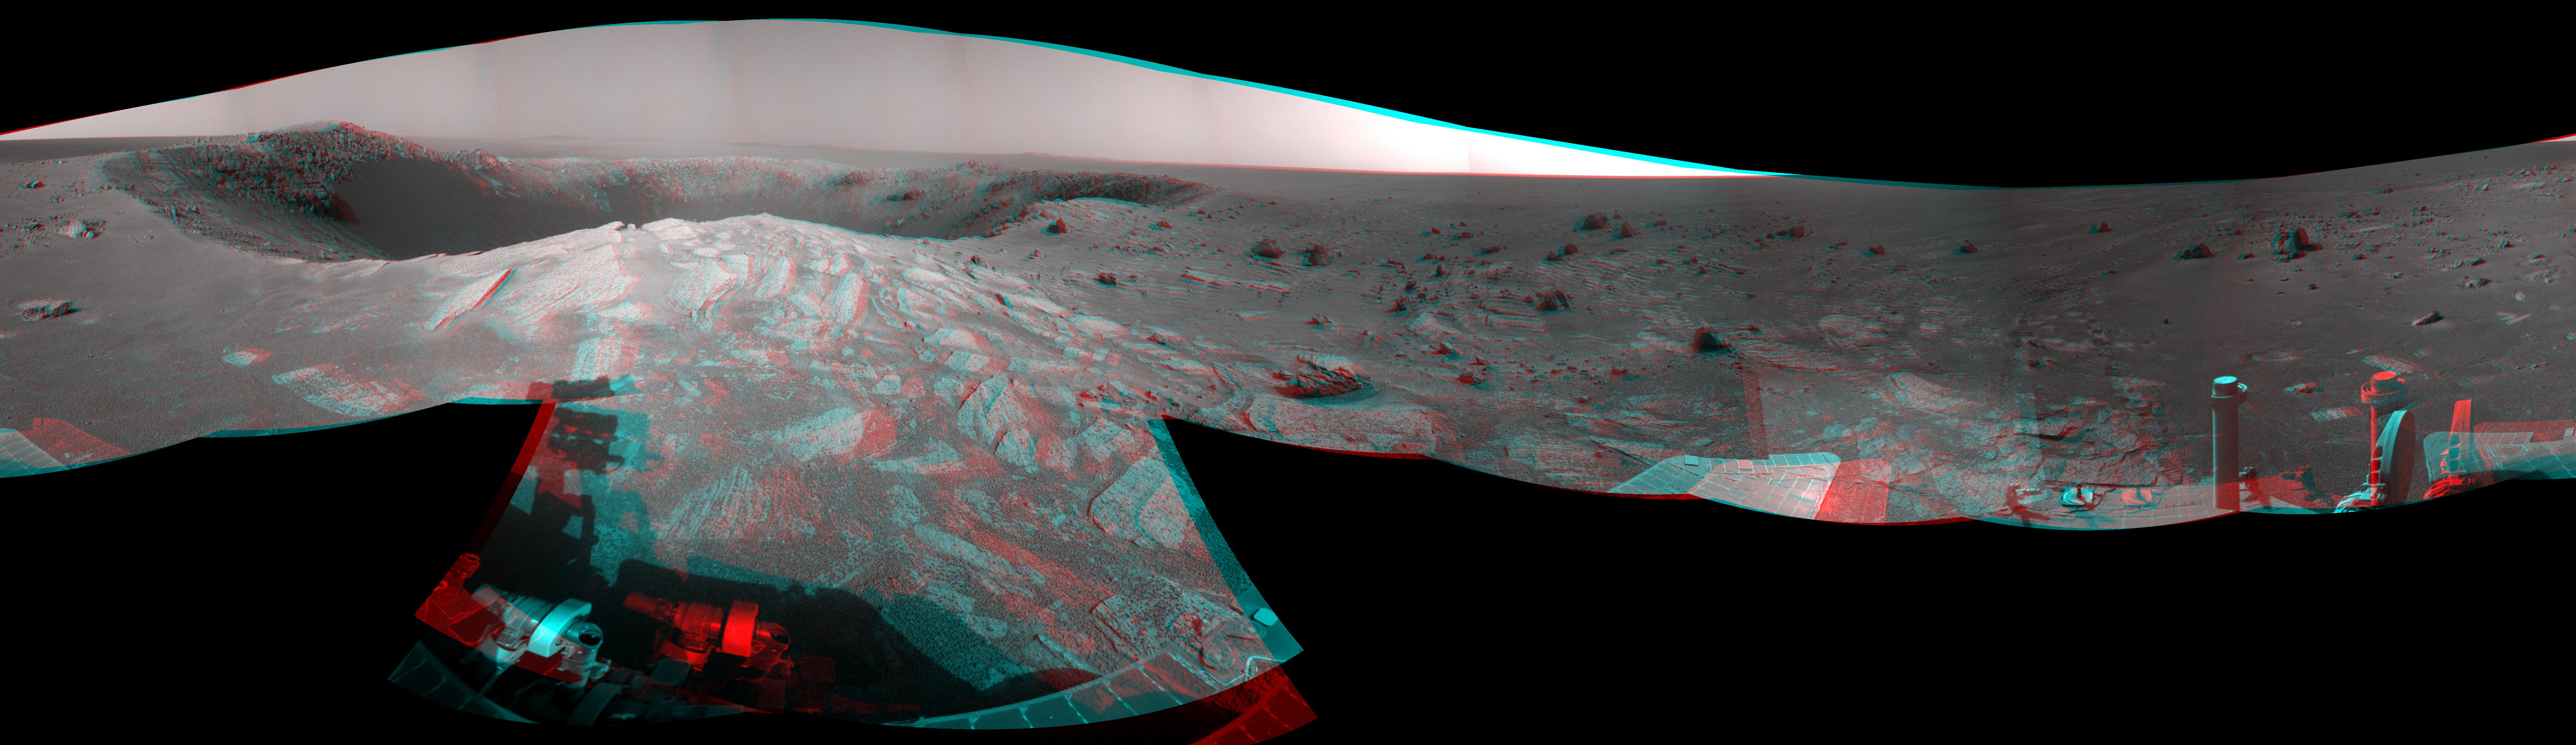

‘Santa Maria’ Crater in 360-Degree View, Sol 2451 (Stereo)

Originally released December 23, 2010

A football-field-size crater, informally named “Santa Maria,” dominates the scene in this 360-degree, stereo view from NASA’s Mars Exploration Rover Opportunity.

Following a 25-meter (82-foot) drive on the 2,451st Martian day, or sol, of the rover’s work on Mars (Dec. 16, 2010), Opportunity used its navigation camera to take the frames combined into this mosaic. The scene appears three-dimensional when viewed through red-blue glasses with the red lens on the left. It combines images taken with the left eye and right eye of the navigation camera.

South is at the center. North is at both ends. The view is presented as a cylindrical-perspective projection.

NASA’s Jet Propulsion Laboratory, a division of the California Institute of Technology in Pasadena, manages the Mars Exploration Rover Project for the NASA Science Mission Directorate, Washington.

Credit: NASA/JPL-Caltech